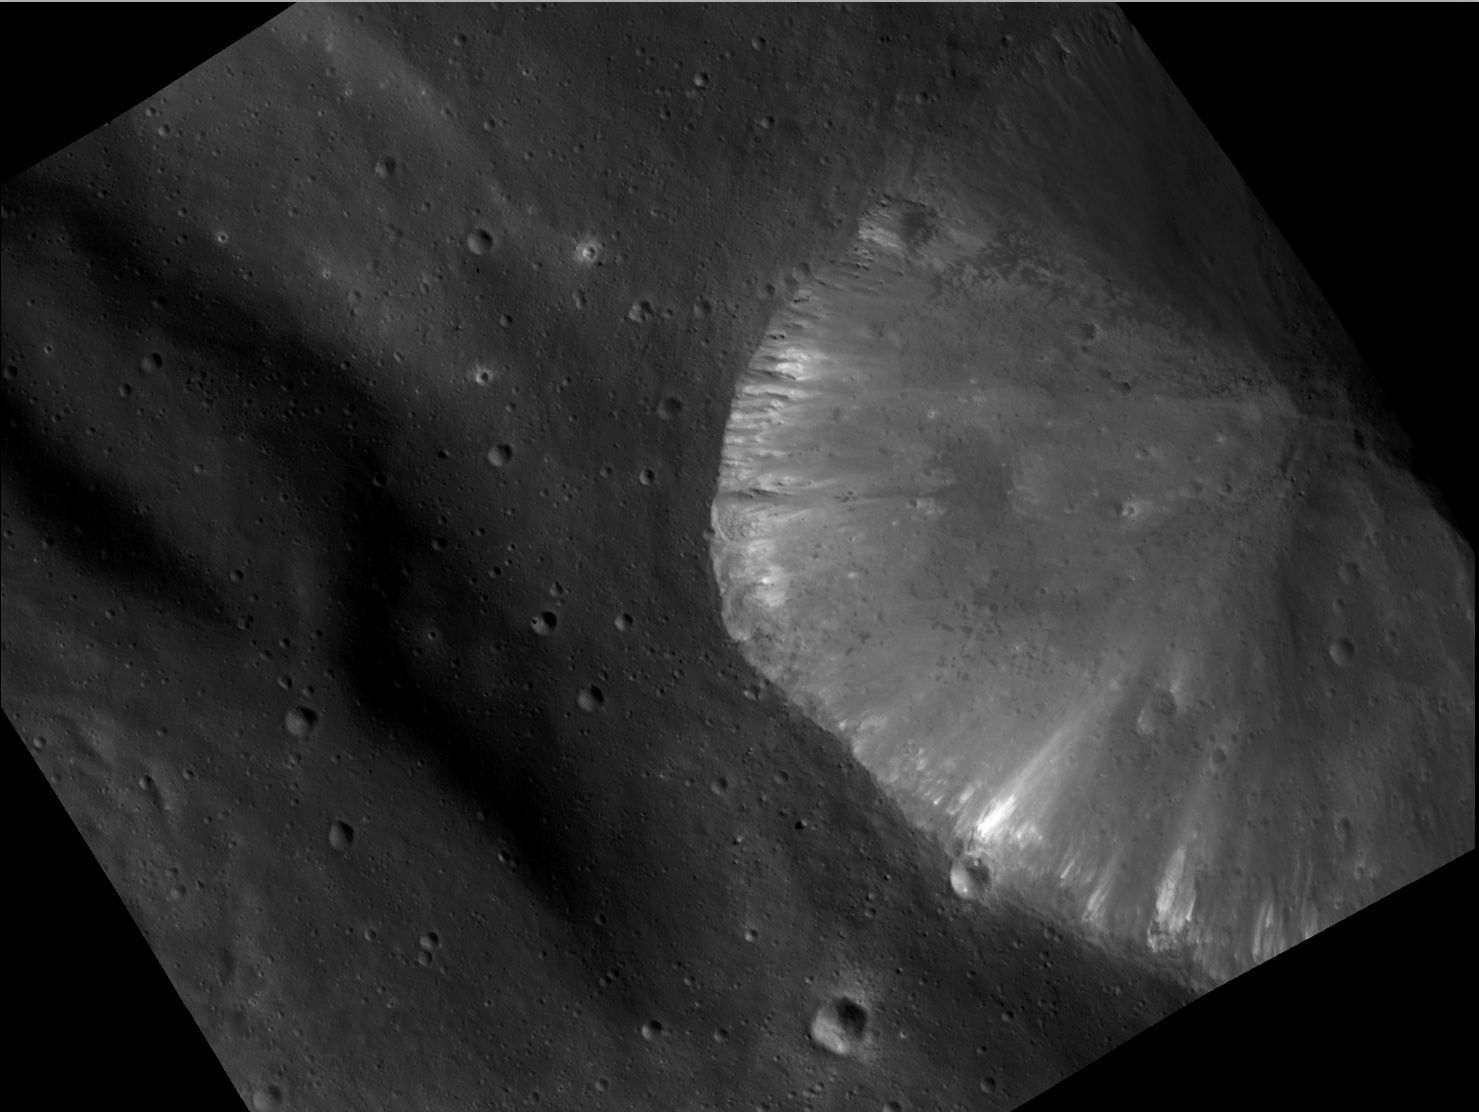

Extremely Bright Area

Annotated version

This image from NASA’s Dawn spacecraft shows the brightest area seen on Vesta so far. It shows a crater located inside the rim of the Rheasilvia basin at the south pole of Vesta. The crater is on the edges of the Rheasilvia, Urbinia, and Pinaria quadrangles.

This image is part of a set of images taken by Dawn’s framing cameras on Dec. 27, 2011, during the mission’s low-altitude mapping orbit (on average 130 miles or 210 kilometers above the surface). This particular image was about 156 miles (230 kilometers) above the surface and covers an area about 250 square miles (600 square kilometers).

The Dawn mission to the asteroids Vesta and Ceres is managed by NASA’s Jet Propulsion Laboratory, a division of the California Institute of Technology in Pasadena, for NASA’s Science Mission Directorate, Washington. Dawn is a project of the directorate’s Discovery Program, managed by NASA’s Marshall Space Flight Center in Huntsville, Ala. UCLA is responsible for overall Dawn mission science. The Dawn Framing Cameras have been developed and built under the leadership of the Max Planck Institute for Solar System Research, Katlenburg-Lindau, Germany, with significant contributions by DLR German Aerospace Center, Institute of Planetary Research, Berlin, and in coordination with the Institute of Computer and Communication Network Engineering, Braunschweig. The framing camera project is funded by the Max Planck Society, DLR, and NASA/JPL.

Credit: NASA/JPL-Caltech/UCLA/MPS/DLR/IDA/UMD